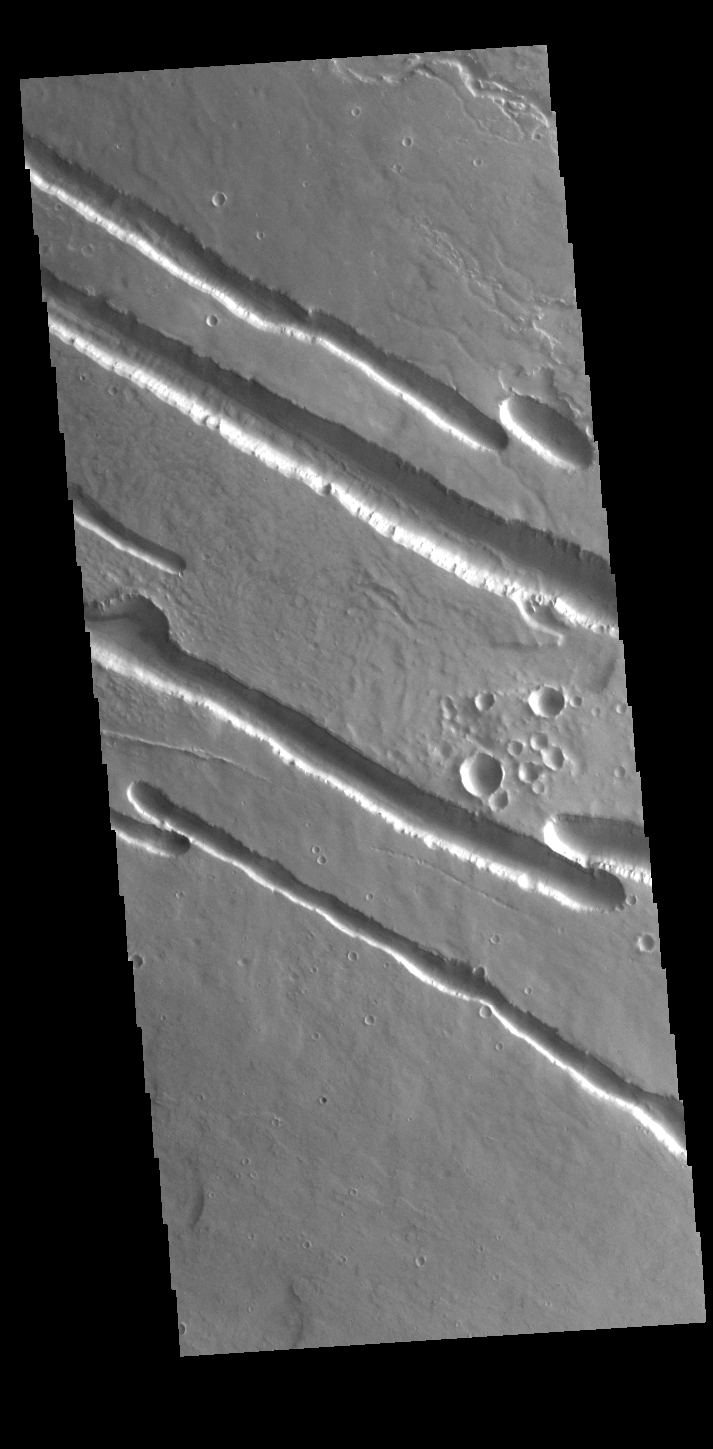

Elysium Fossae

Today’s VIS image contains a section of one of the many channel forms found radial to the Elysium Mons volcanic complex. In this case the fossae are located to the northwest of Elysium Mons. Elysium Fossae are comprised of both linear and sinuous channels, usually interpreted to have both fluid and tectonic forces playing a part in the formation. The linear depression resembles a graben (formed by tectonic forces) and sinuous channels more closely resembles features caused by fluid flow – either lava or water created by melting subsurface ice due to volcanic heating. The Elysium Fossae system is 1044 km (649 miles) in length.

Credit: NASA/JPL-Caltech/ASU